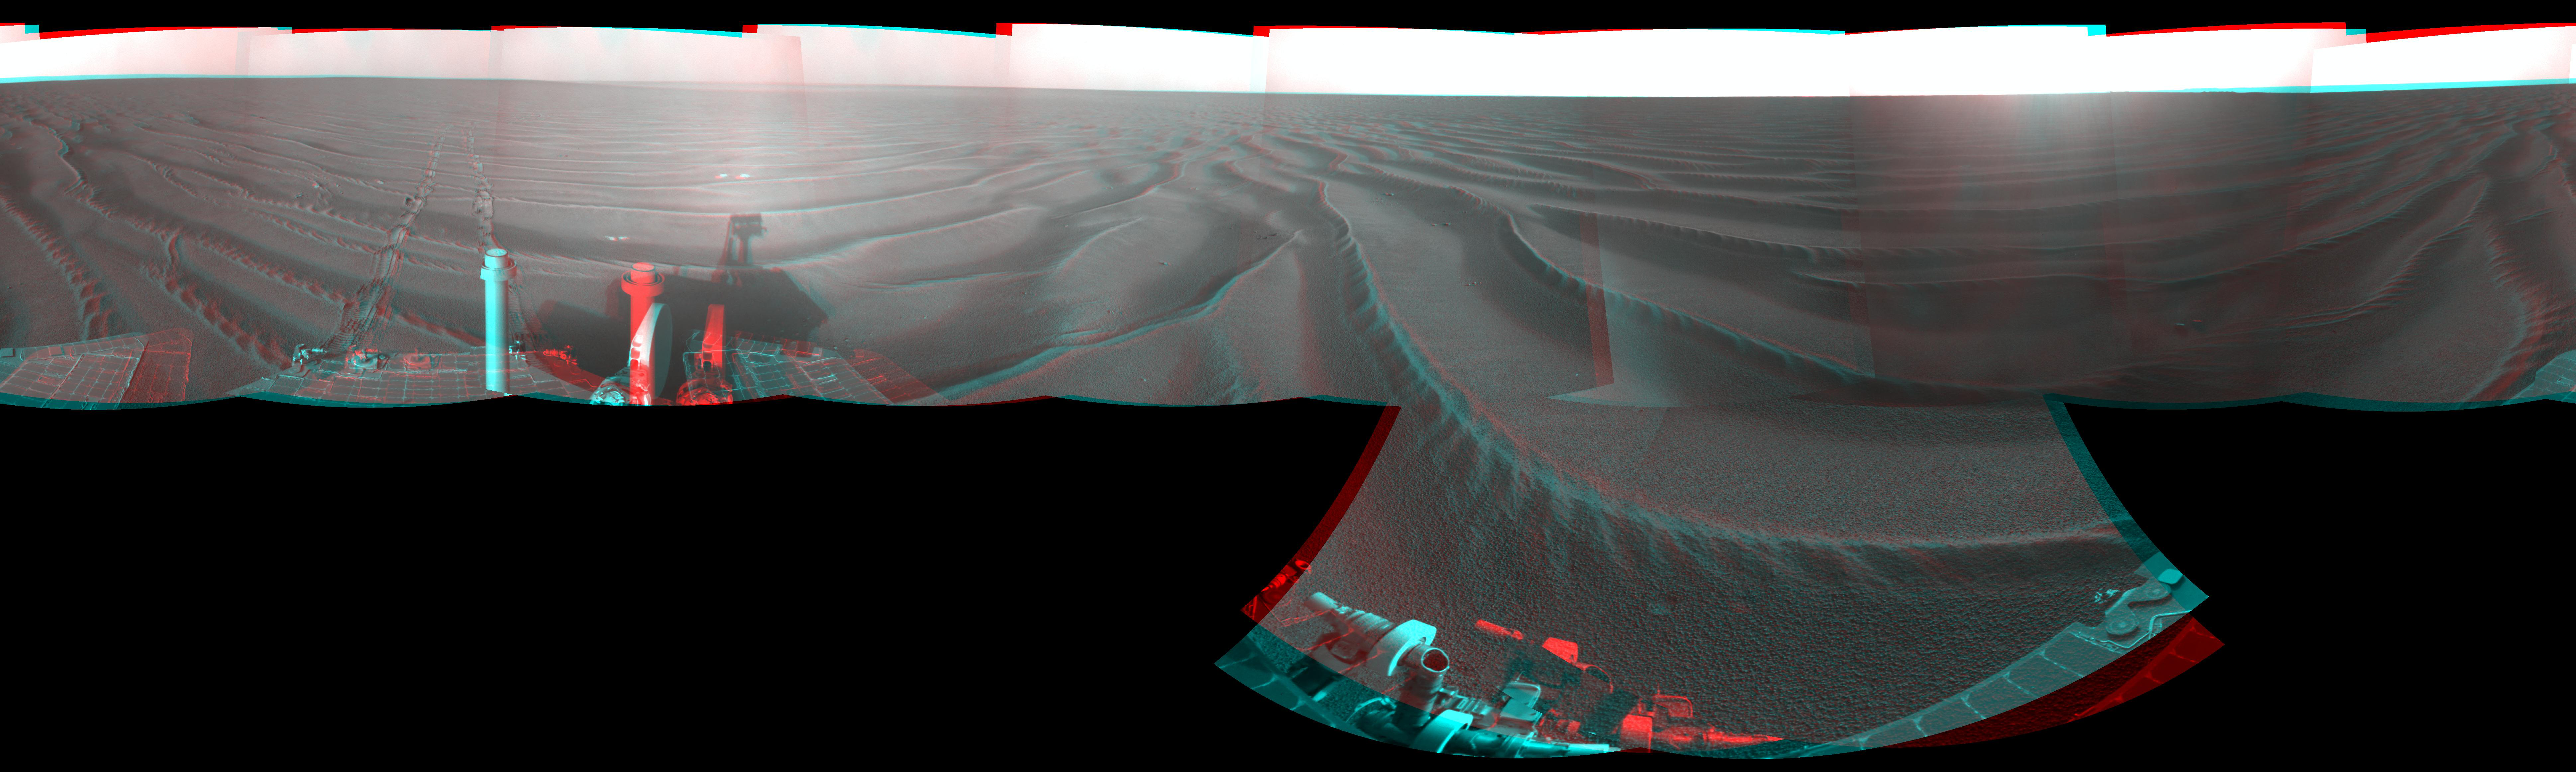

Opportunity’s Surroundings on Sol 1687 (Stereo)

Left-eye view of a color stereo pair for PIA11739

Right-eye view of a color stereo pair for PIA11739

NASA’s Mars Exploration Rover Opportunity used its navigation camera to take the images combined into this stereo, 360-degree view of the rover’s surroundings on the 1,687th Martian day, or sol, of its surface mission (Oct. 22, 2008). The view appears three-dimensional when viewed through red-blue glasses.

Opportunity had driven 133 meters (436 feet) that sol, crossing sand ripples up to about 10 centimeters (4 inches) tall. The tracks visible in the foreground are in the east-northeast direction.

Opportunity’s position on Sol 1687 was about 300 meters southwest of Victoria Crater. The rover was beginning a long trek toward a much larger crater, Endeavour, about 12 kilometers (7 miles) to the southeast.

This panorama combines right-eye and left-eye views presented as cylindrical-perspective projections with geometric seam correction.

Credit: NASA/JPL-Caltech